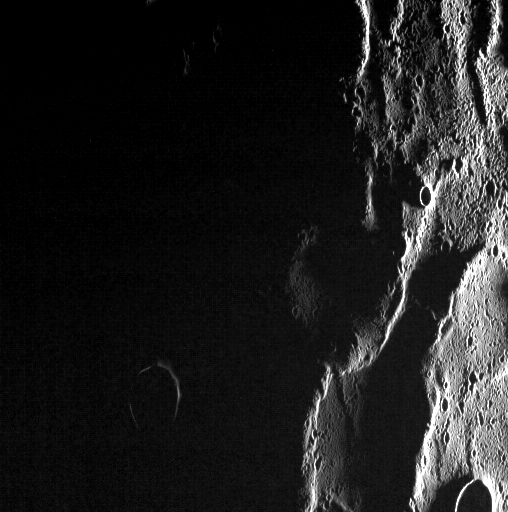

Ghosts in the Dark

Mercury’s surface has been extensively modified by tectonic activity. Giant thrust faults are thought to be the result of global cooling and contraction of the planet, and Mercury’s smooth plains in particular are folded and wrinkled. With the Sun very low in the sky, the complexity of tectonic features in the northern volcanic plains is especially apparent. The wrinkle-ridge ring (also known as a “ghost crater”) on the eastern edge of the scene was also captured here (see PIA15636) at more moderate illumination angles.

This image was acquired as part of MDIS’s high-incidence-angle base map. The high-incidence-angle base map complements the surface morphology base map of MESSENGER’s primary mission that was acquired under generally more moderate incidence angles. High incidence angles, achieved when the Sun is near the horizon, result in long shadows that accentuate the small-scale topography of geologic features. The high-incidence-angle base map was acquired with an average resolution of 200 meters/pixel.

Date acquired: November 12, 2013
Image Mission Elapsed Time (MET): 26543953
Image ID: 5181050
Instrument: Wide Angle Camera (WAC) of the Mercury Dual Imaging System (MDIS)
WAC filter: 7 (748 nanometers)
Center Latitude: 80.04°
Center Longitude: 86.24° E
Resolution: 230 meters/pixel
Scale: Scene is 125 km (78 miles) from top to bottom
Incidence Angle: 90.7°
Emission Angle: 49.8°
Phase Angle: 140.6°

The MESSENGER spacecraft is the first ever to orbit the planet Mercury, and the spacecraft’s seven scientific instruments and radio science investigation are unraveling the history and evolution of the Solar System’s innermost planet. MESSENGER acquired over 150,000 images and extensive other data sets. MESSENGER is capable of continuing orbital operations until early 2015.

For information regarding the use of images, see the MESSENGER image use policy.

Credit: NASA/Johns Hopkins University Applied Physics Laboratory/Carnegie Institution of Washington